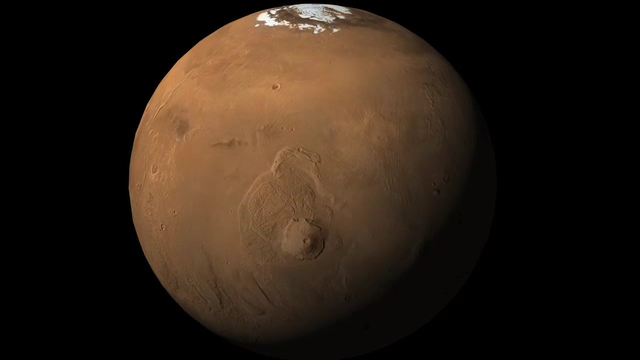

Phoenix’s Position on Mars

This animation shows an orbital view sweeping upward from Olympus Mons, the tallest volcano in the solar system, to the location of NASA’s Phoenix Mars Lander in the northern polar reaches of Mars. The animation then zooms in on the flat terrain where Phoenix touched down May 25, 2008.

Phoenix eased down to the surface of Mars at approximately 68 degrees north latitude, 234 degrees east longitude, landing in the center of the red circle at the end of the animation. Before Phoenix landed, engineers had predicted it would land within the blue ellipse.

Phoenix touched down on the Red Planet at 4:53 p.m. Pacific Time (7:53 p.m. Eastern Time), May 25, 2008, in an arctic region called Vastitas Borealis.

The shaded relief map is based on data from the Mars Orbiter Laser Altimeter on NASA’s Mars Global Surveyor orbiter.

The Phoenix Mission is led by the University of Arizona, Tucson, on behalf of NASA. Project management of the mission is by NASA’s Jet Propulsion Laboratory, Pasadena, Calif. Spacecraft development is by Lockheed Martin Space Systems, Denver.

Photojournal Note: As planned, the Phoenix lander, which landed May 25, 2008 23:53 UTC, ended communications in November 2008, about six months after landing, when its solar panels ceased operating in the dark Martian winter.

Credit: NASA/JPL-Caltech/University of Arizona